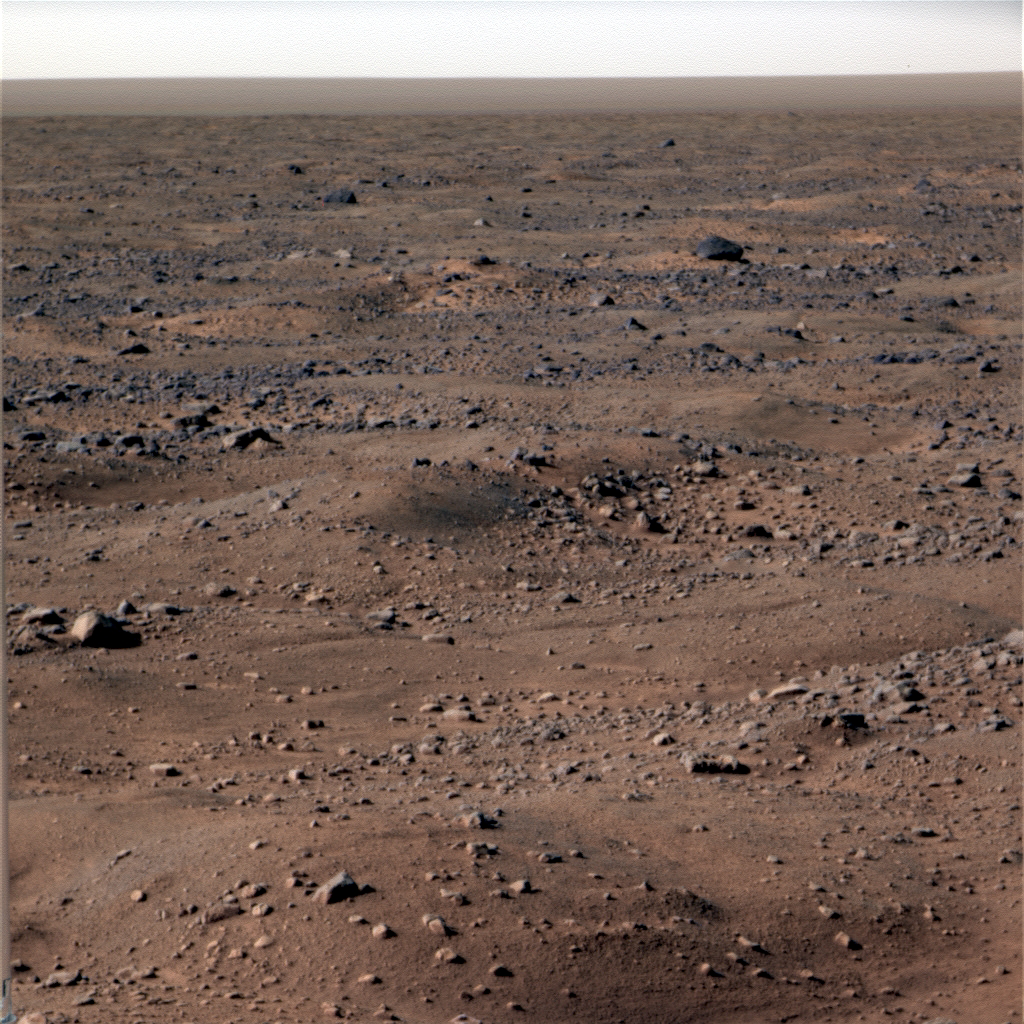

Frost on Mars

This image shows bluish-white frost seen on the Martian surface near NASA’s Phoenix Mars Lander. The image was taken by the lander’s Surface Stereo Imager on the 131st Martian day, or sol, of the mission (Oct. 7, 2008). Frost is expected to continue to appear in images as fall, then winter approach Mars’ northern plains.

The Phoenix Mission is led by the University of Arizona, Tucson, on behalf of NASA. Project management of the mission is by NASA’s Jet Propulsion Laboratory, Pasadena, Calif. Spacecraft development is by Lockheed Martin Space Systems, Denver.

Photojournal Note: As planned, the Phoenix lander, which landed May 25, 2008 23:53 UTC, ended communications in November 2008, about six months after landing, when its solar panels ceased operating in the dark Martian winter.

Credit: NASA/JPL-Caltech/University of Arizona/Texas A&M University